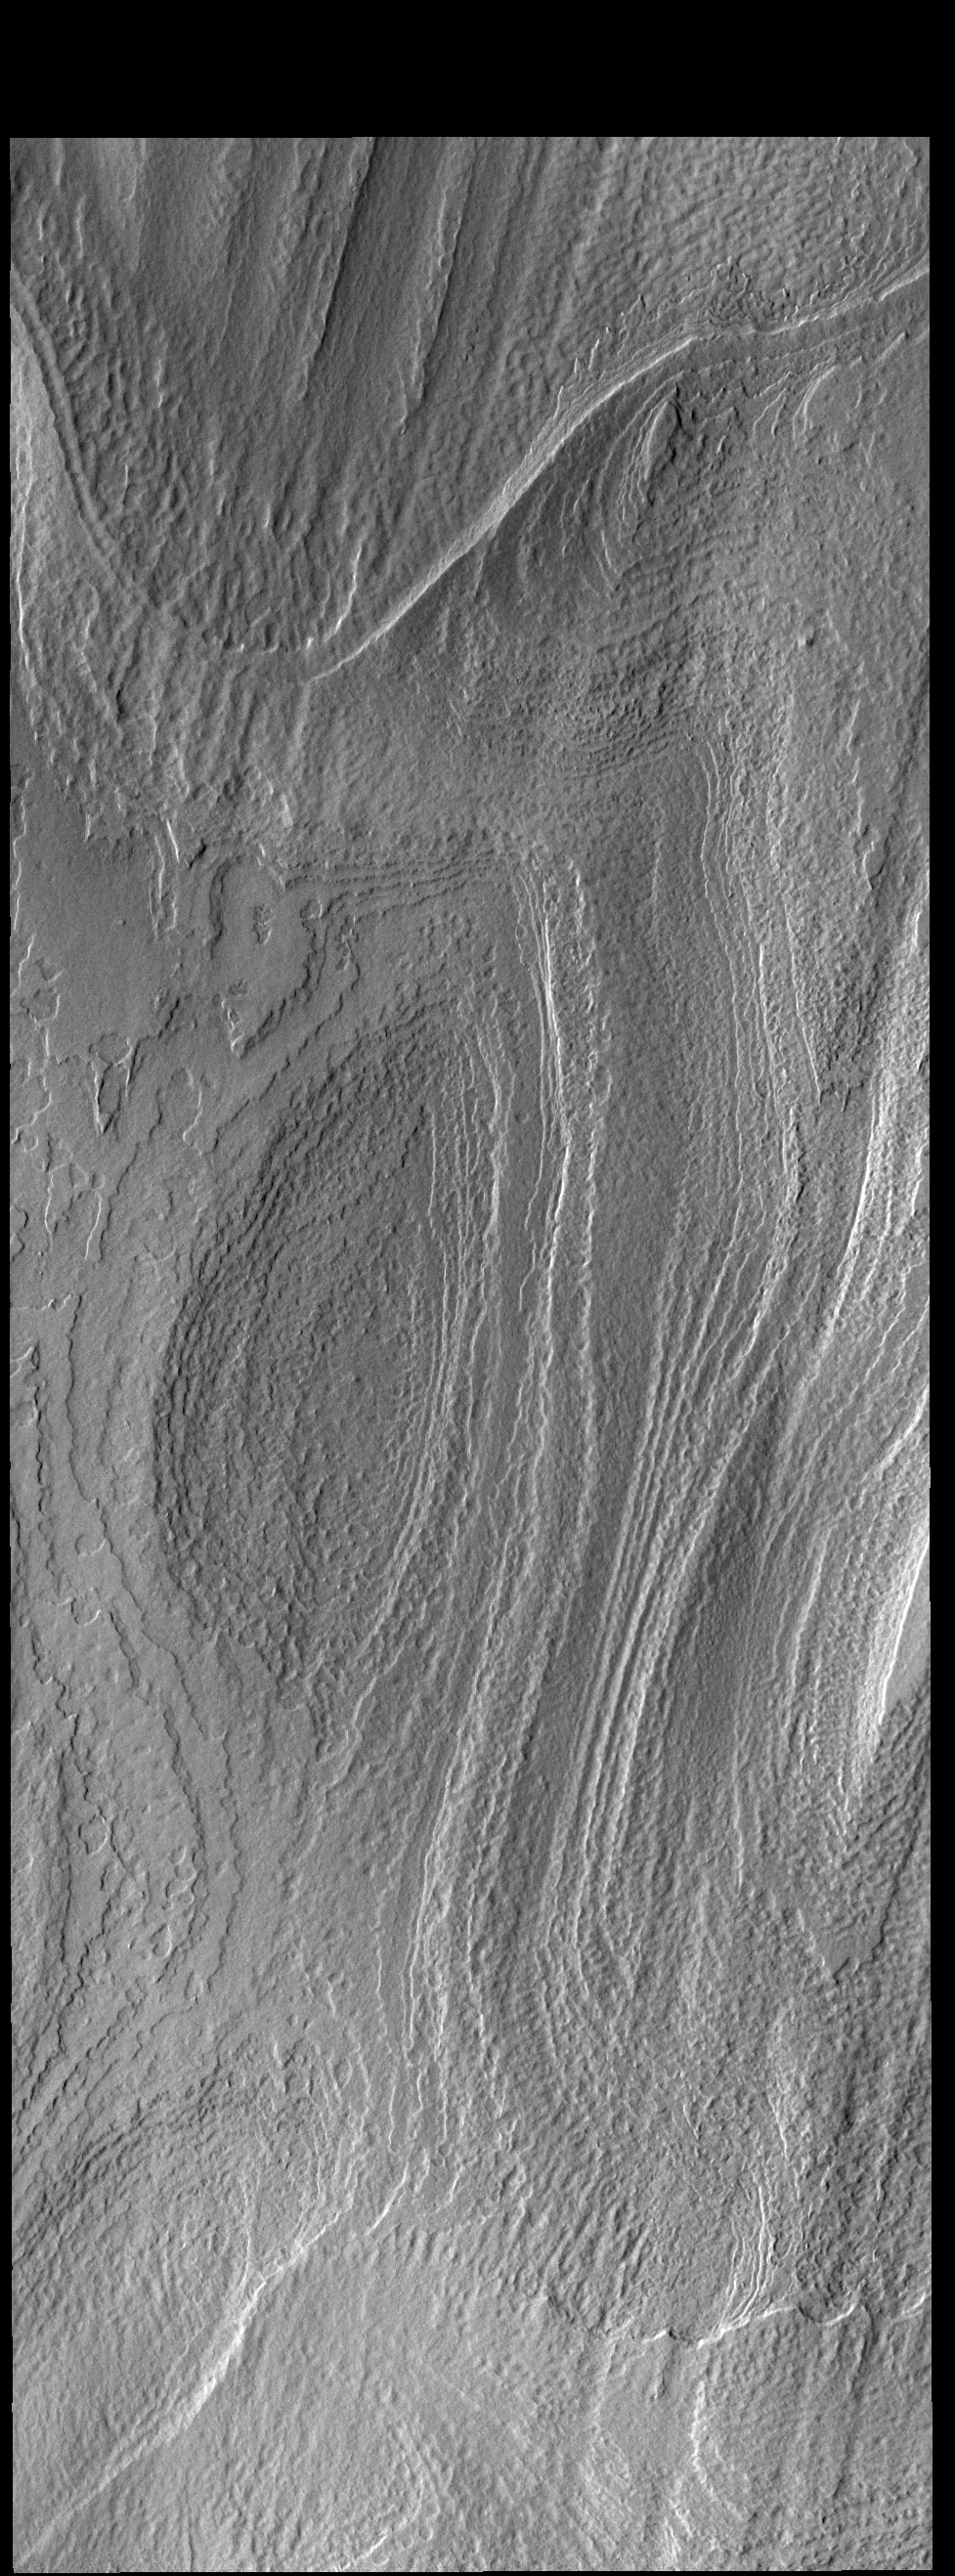

South Polar Layers

This VIS image shows part of the south polar cap. The cap is comprised of layers of ice and dust deposited over millions of years. This image was collected near the end of summer.

Credit: NASA/JPL-Caltech/ASU